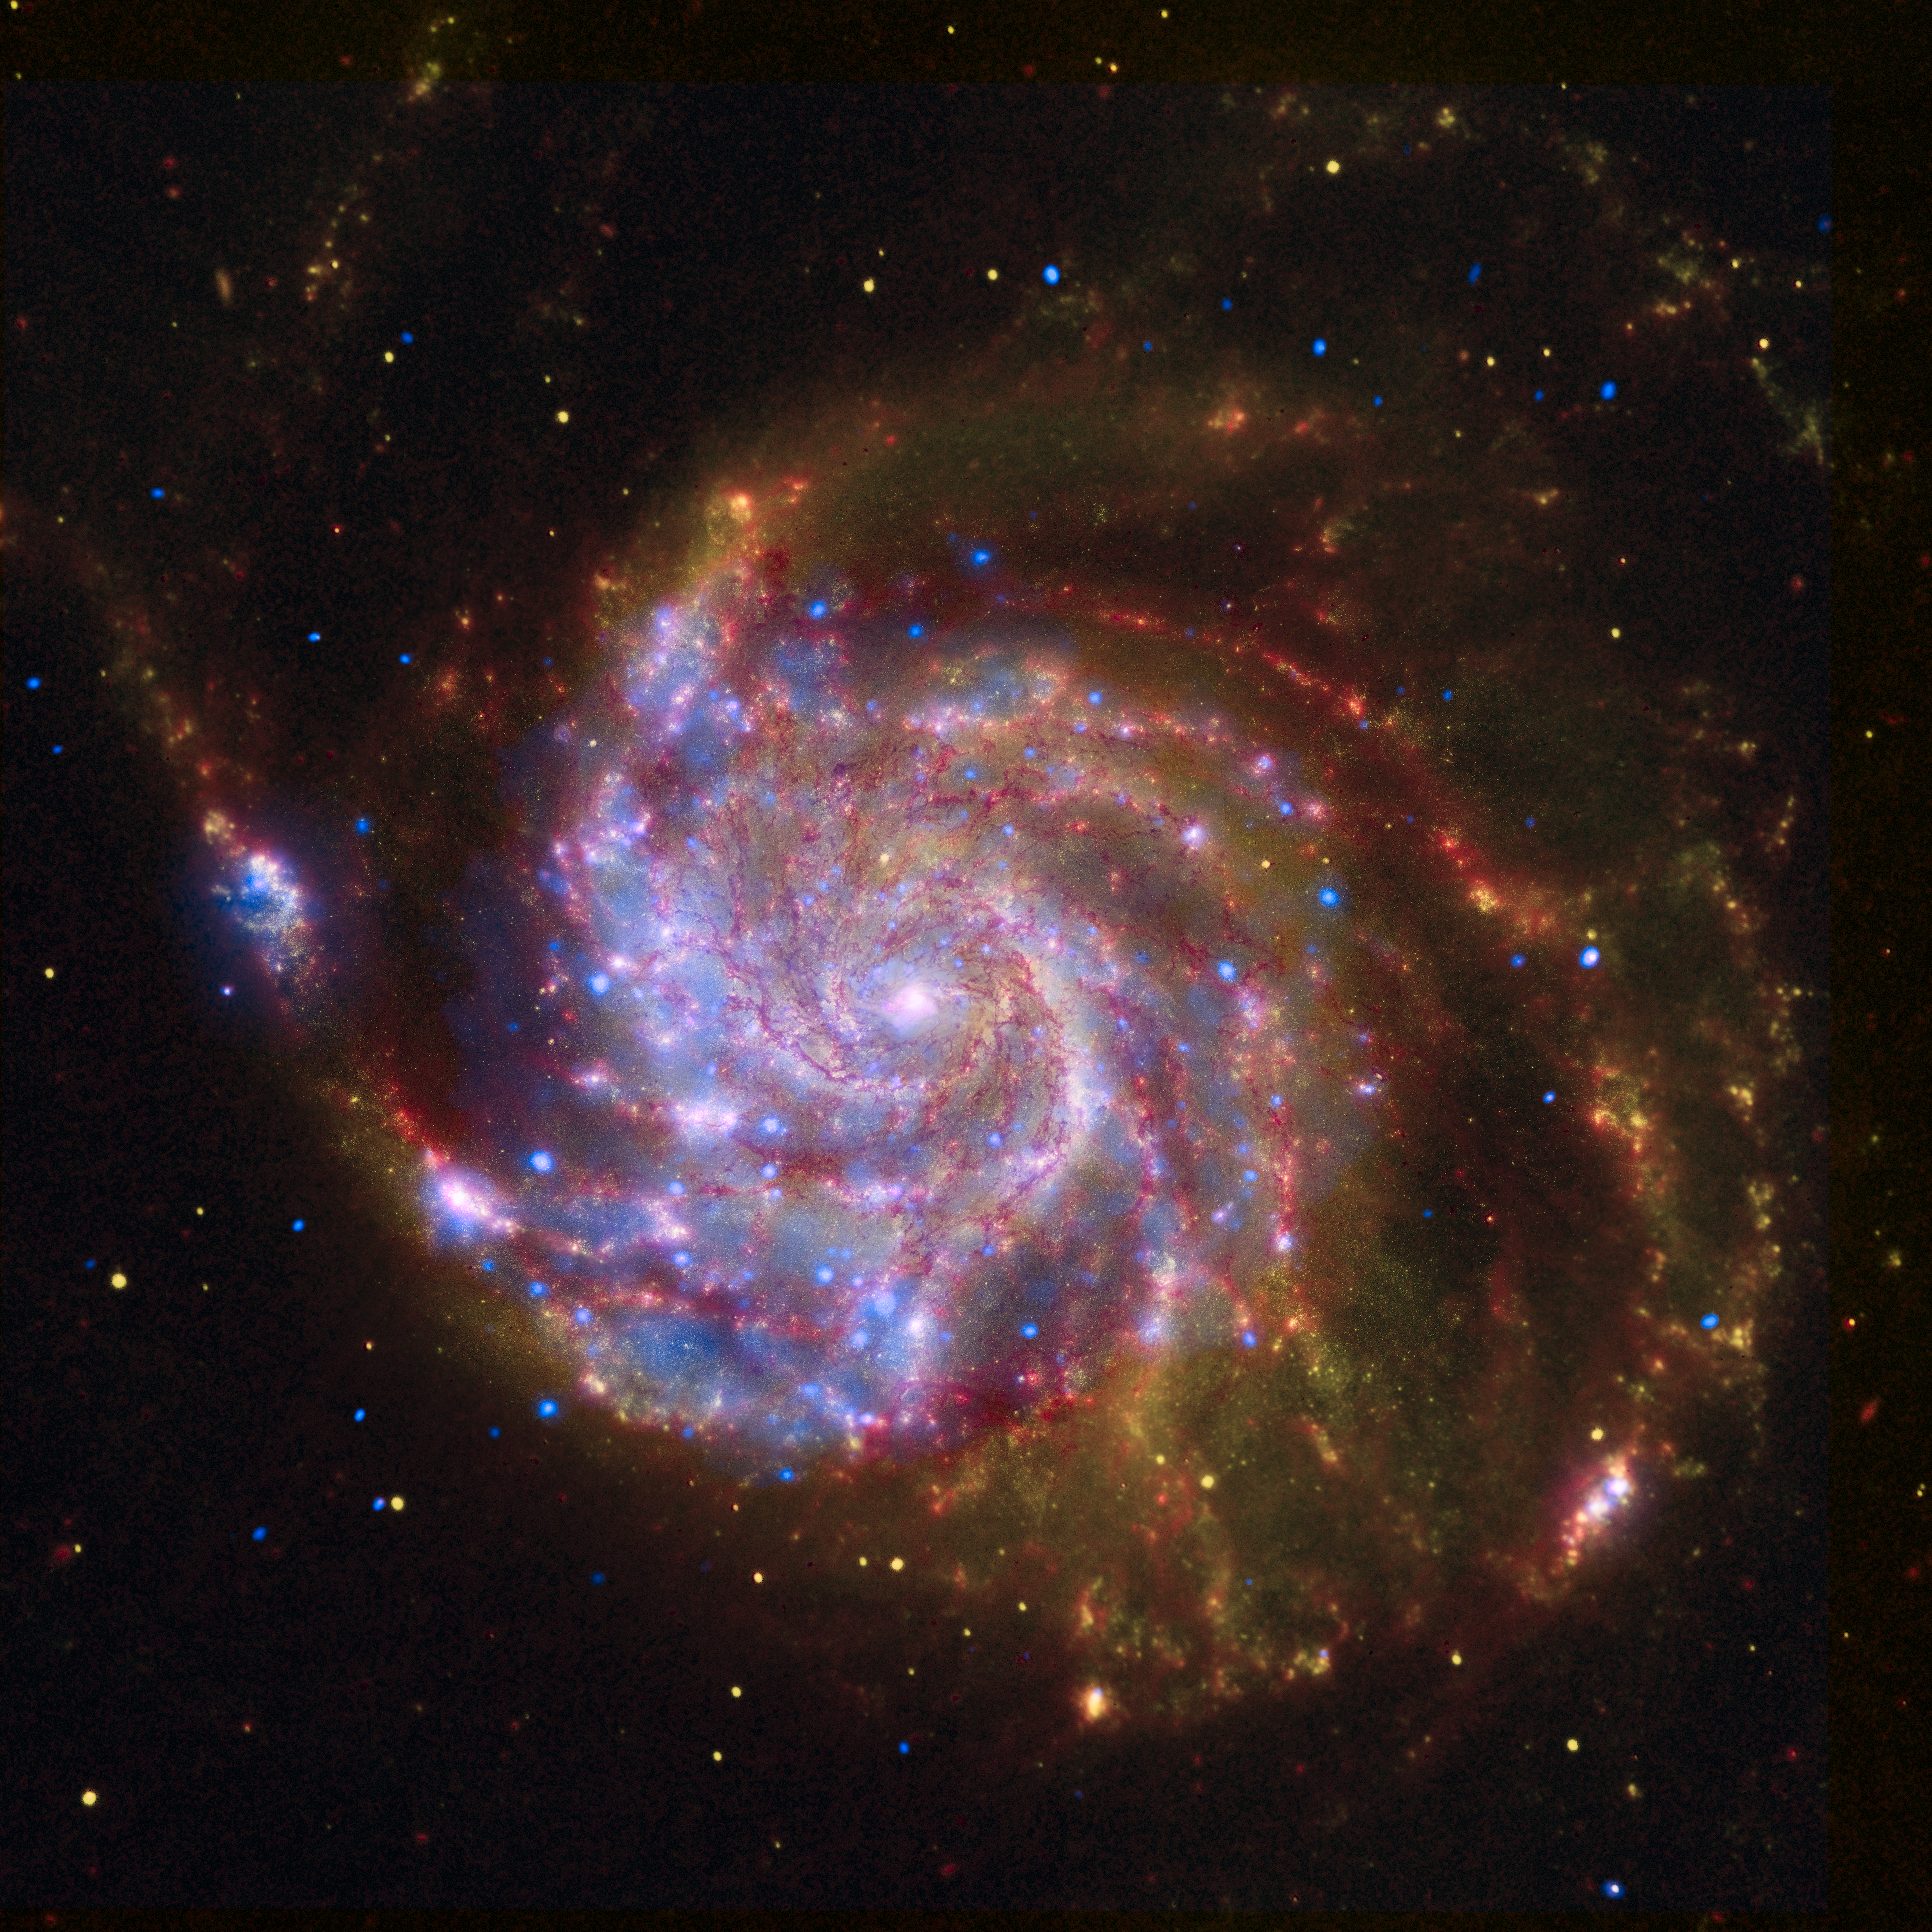

NASA’s Great Observatories Celebrate the International Year of Astronomy

In 1609, Galileo improved the newly invented telescope, turned it toward the heavens, and revolutionized our view of the universe. In celebration of the 400th anniversary of this milestone, 2009 has been designated as the International Year of Astronomy.

Today, NASA’s Great Observatories are continuing Galileo’s legacy with stunning images and breakthrough science from the Hubble Space Telescope, the Spitzer Space Telescope, and the Chandra X-ray Observatory.

While Galileo observed the sky using visible light seen by the human eye, technology now allows us to observe in many wavelengths, including Spitzer’s infrared view and Chandra’s view in X-rays. Each wavelength region shows different aspects of celestial objects and often reveals new objects that could not otherwise be studied.

This image of the spiral galaxy Messier 101 is a composite of views from Spitzer, Hubble, and Chandra.

The red color shows Spitzer’s view in infrared light. It highlights the heat emitted by dust lanes in the galaxy where stars can form.The yellow color is Hubble’s view in visible light. Most of this light comes from stars, and they trace the same spiral structure as the dust lanes. The blue color shows Chandra’s view in X-ray light. Sources of X-rays include million-degree gas, exploded stars, and material colliding around black holes.
Such composite images allow astronomers to see how features seen in one wavelength match up with those seen in another wavelength. It’s like seeing with a camera, night vision goggles, and X-ray vision all at once.

In the four centuries since Galileo, astronomy has changed dramatically. Yet our curiosity and quest for knowledge remain the same. So, too, does our wonder at the splendor of the universe.

The International Year of Astronomy Great Observatories Image Unveiling is supported by the NASA Science Mission Directorate Astrophysics Division. The

Credit: NASA/ESA/CXC/SSC/STScI